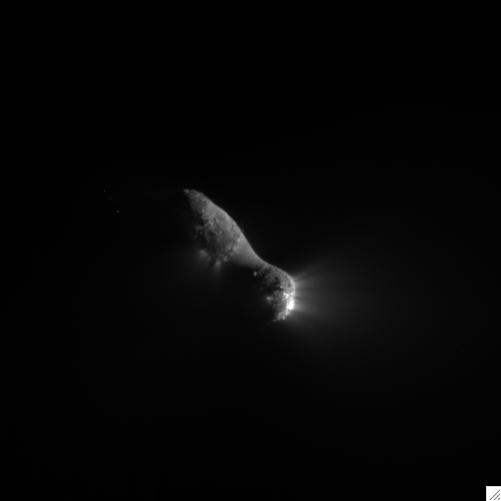

Leaving Comet Hartley 2

This close-up view of comet Hartley 2 was taken at 7:01 a.m. PDT (10:01 a.m. EDT), after NASA’s EPOXI mission flew by. The spacecraft’s Medium-Resolution Instrument snapped the picture from a distance of 1406 kilometers (874 miles). The sun is to the right.

The comet’s nucleus, or main body, is approximately 2 kilometers (1.2 miles) long and .4 kilometers (.25 miles) at the “neck,” or most narrow portion. Jets can be seen streaming out of the nucleus.

Credit: NASA/JPL-Caltech/UMD